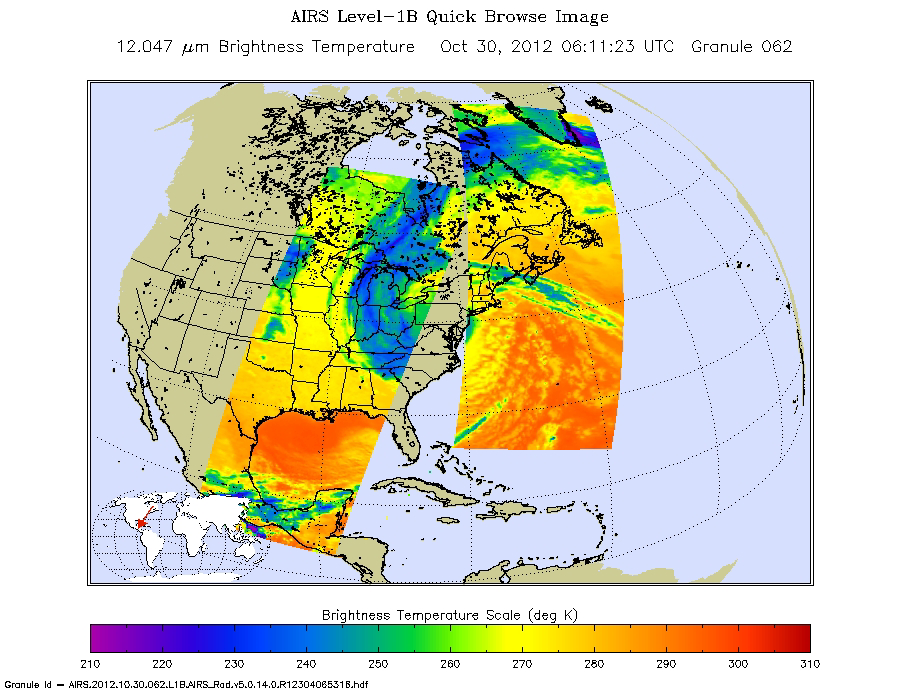

Hurricane Sandy Moving Northwest

Early Tuesday, Oct. 30, 2012, Hurricane Sandy continued inland, moving to the northwest over Pennsylvania. Swaths of infrared measurements taken over two orbits of NASA’s Aqua satellite by the Atmospheric Infrared Sounder are displayed here to show the area of the Northeastern United States and Canada feeling the impact of this large storm at 12:00 a.m. PDT (3:00 a.m. EDT). Each data swath is 1,023 miles across (1,650 kilometers).

The Aqua satellite pursues a sun-synchronous orbit pole-to-pole with a period of 90 minutes while the Earth rotates under the satellite’s path. The data swaths do not overlap except near the poles, and so the core of the storm is in the data void between orbits, known as a gore.

About AIRS
The Atmospheric Infrared Sounder, AIRS, in conjunction with the Advanced Microwave Sounding Unit, AMSU, senses emitted infrared and microwave radiation from Earth to provide a three-dimensional look at Earth’s weather and climate. Working in tandem, the two instruments make simultaneous observations all the way down to Earth’s surface, even in the presence of heavy clouds. With more than 2,000 channels sensing different regions of the atmosphere, the system creates a global, three-dimensional map of atmospheric temperature and humidity, cloud amounts and heights, greenhouse gas concentrations, and many other atmospheric phenomena. Launched into Earth orbit in 2002, the AIRS and AMSU instruments fly onboard NASA’s Aqua spacecraft and are managed by NASA’s Jet Propulsion Laboratory in Pasadena, Calif., under contract to NASA. JPL is a division of the California Institute of Technology in Pasadena.

Credit: NASA/JPL-Caltech